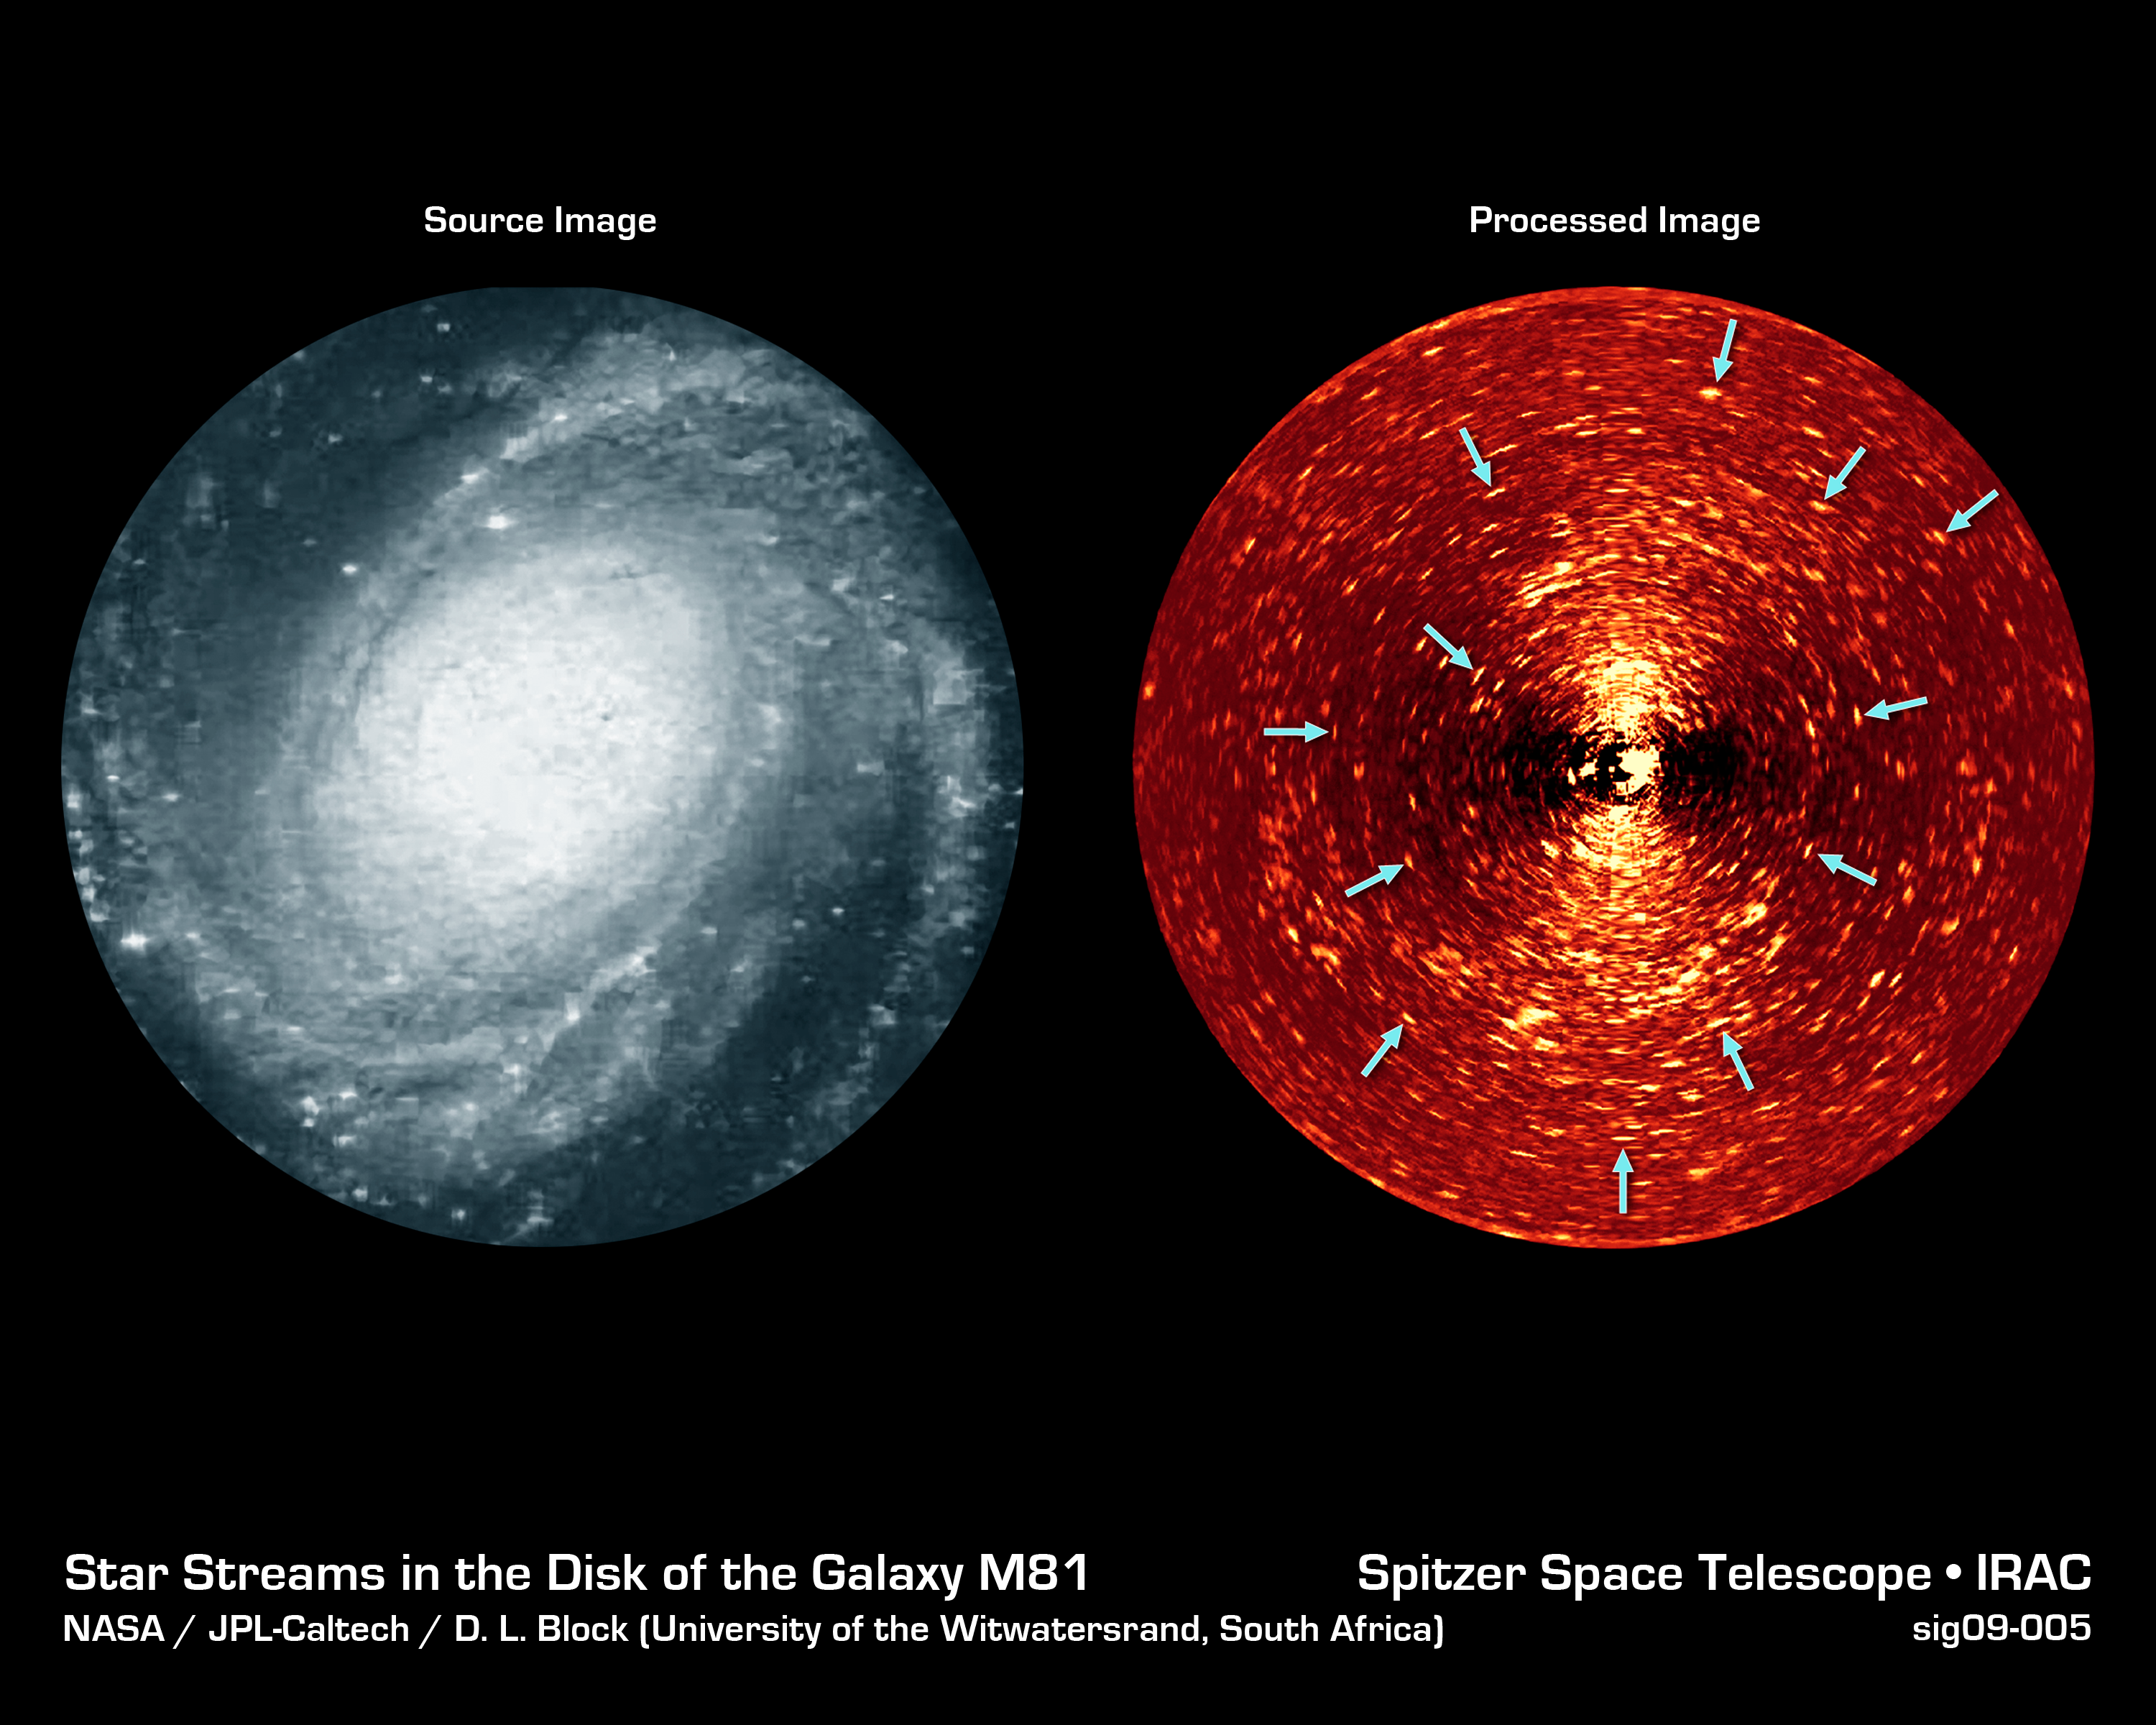

Star Streams in the Galaxy M81

Here we see two different views of the spiral galaxy, Messier 81. On the left is an image taken in blue light, while on the right is a specially-processed version of an image taken with the Spitzer Space Telescope's infrared array camera (IRAC) at 4.5 microns. The processed image reveals myriads of tiny arclets, a representative sample of which are arrowed. Each of these arclets represents a young star stream in the disk of the galaxy.

Observing the galaxy in the infrared is the only way to directly see the youngest stars, since the shroud of dust and gas that surrounds them is opaque to visible light, but transparent in the IR. Even so, the unprocessed infrared image was still dominated by the light from the smooth, older disk of the galaxy rather than the faint tracks of young stars. Further processing using a mathematical technique called Fourier filtering allowed the team to pick out structures on the physical scale on which star formation occurs, revealing these streams of young stars flowing away from their stellar nurseries.

M81 is one of several galaxies that were observed in this way. Taken together, this sample is the first time that young star streams have been discovered in the disks of galaxies millions of light years distant, filling in the "missing link" in the evolution of galaxy disks.

Credit: NASA/JPL-Caltech/D. L. Block (Univ. of Witwatersrand, South Africa)